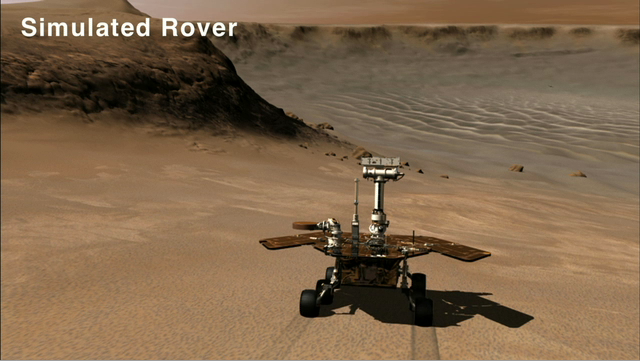

Rolling into Victoria Crater (Simulation)

Lower resolution animation

This animation shows a simulated rover descending into Victoria Crater via the rock-paved slopes of an alcove informally named “Duck Bay.” NASA’s Mars Exploration Rover Opportunity is expected to make a similar drive in early July 2007, on its way to examine older rocks deeper in the crater that might hold clues to Mars’ wet past. The actual rover travels much more slowly and will make the trip in short segments, rather than in one long drive. Duck Bay has slopes of about 15 to 20 degrees and exposed bedrock, making it the safest site for Opportunity to enter the crater.

This movie is based on data taken by Opportunity’s panoramic camera.

Credit: NASA/JPL/Cornell